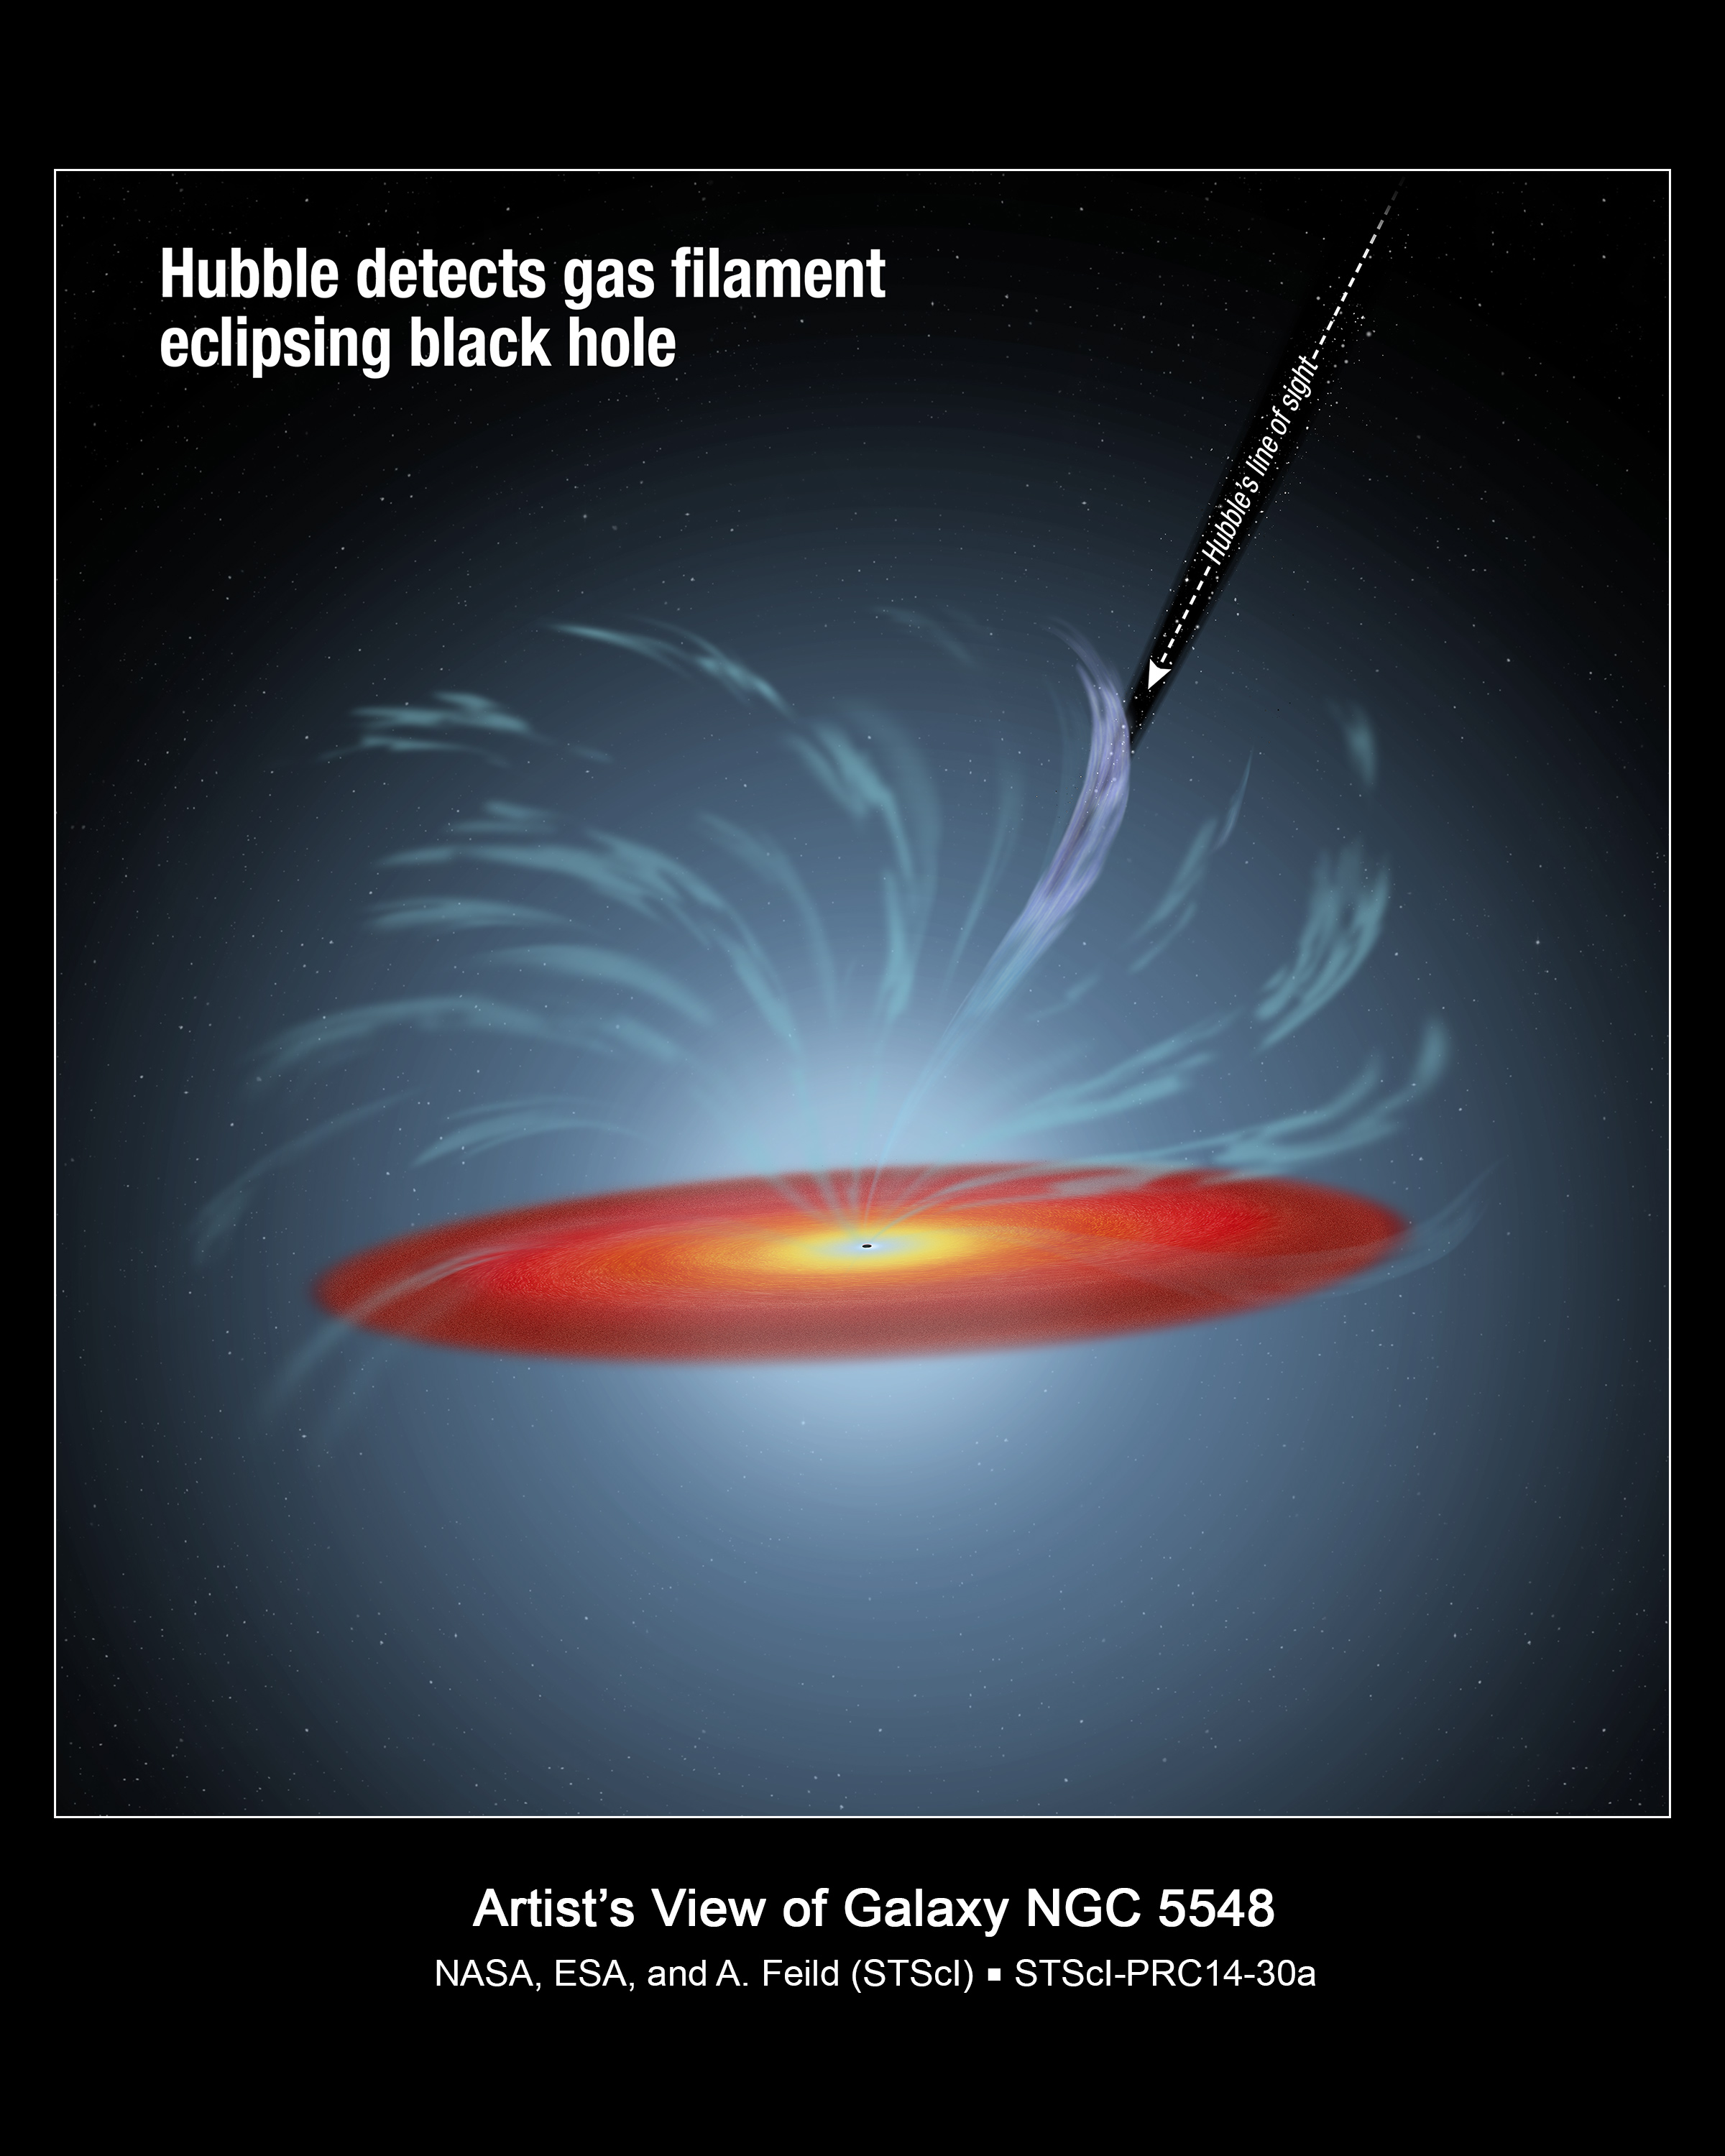

Hubble Detects Gas Filament Eclipsing Black Hole

This diagram shows the position of a dark, absorbing cloud of material located high above the supermassive black hole and accretion disk in the center of the active galaxy NGC 5548. The Hubble Space Telescope didn't directly photograph the intervening cloud, but through spectroscopy noted its passage in front of the black hole. Numerous other filaments twist around the black hole as they are swept away by a torrent of radiation "winds."

Credit: NASA, ESA, and A. Feild (STScI)